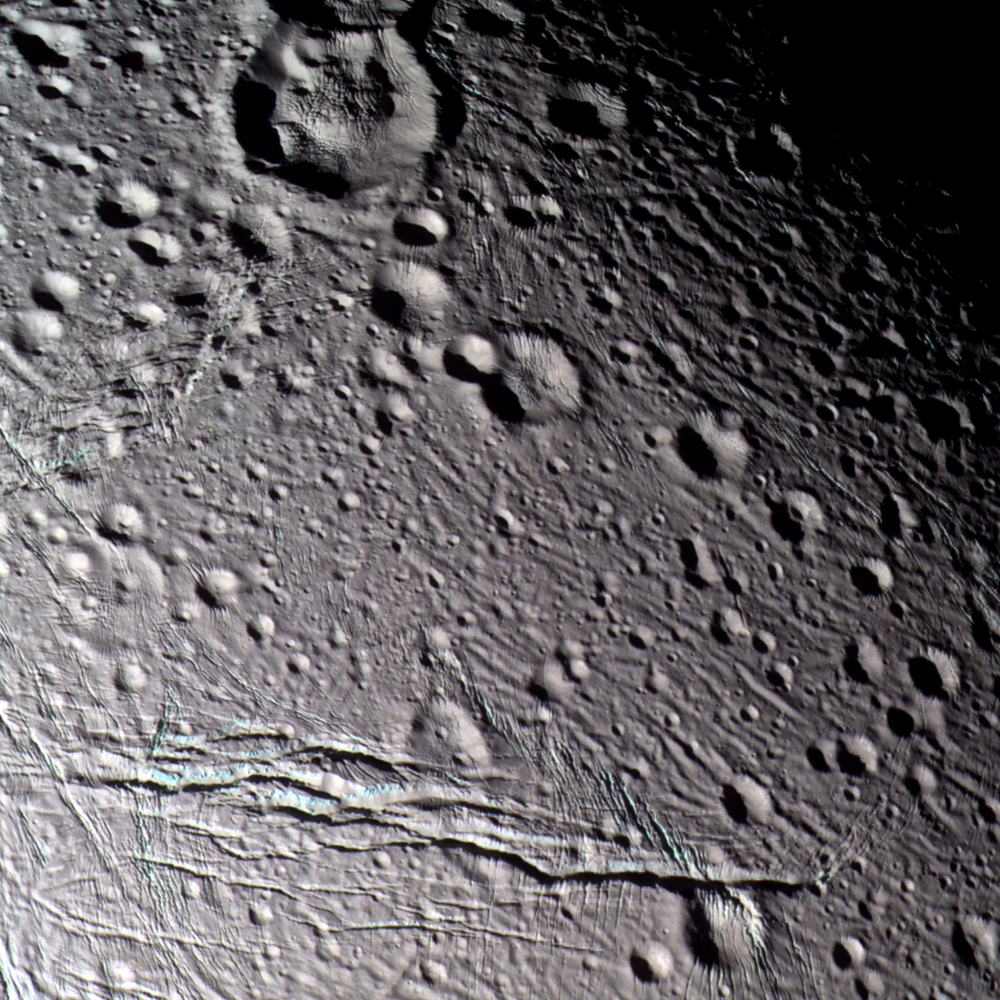

Painting on the Walls

During its closest flyby of Saturn’s wrinkled, icy moon Enceladus, Cassini obtained multi-spectral images of its cratered terrain that have been put together to create this false-color view.

To human eyes, Enceladus appears almost completely white, but false color reveals intriguing details. This view is a composite of images taken using filters sensitive to ultraviolet (centered at 338 nanometers), green (centered at 568 nanometers), and near-infrared (centered at 930 nanometers) light, and has been processed to accentuate subtle color differences. The uppermost surface of these terrains appears uniformly grey in this picture, suggesting that they are covered with materials of homogeneous composition and grain size. However, the walls of many of the fractures appear to be somewhat bluer than typical surface materials. It is possible that the difference in color identifies outcrops of solid ice on the walls of fractures, or ice with different grain-sizes, compared to powdery surface materials. It is also possible that the color identifies some compositional difference between buried ice and ice at the surface.

The surface is peppered with craters of all sizes, from the 21-kilometer (13-mile) diameter crater at the top of the image, down to tiny craters near the limit of resolution. The prominent crater at the top contains a central, domelike structure more than 11 kilometers (7 miles) in diameter. The dome, the crater–and indeed the entire scene–is sliced by a complex network of fractures ranging in width from hundreds of meters in some places, to over three kilometers (2 miles) in others.

The prominent, complex fracture in the bottom of the frame extends over 85 kilometers (53 miles) in length across the field of view. From Cassini’s oblique vantage point, the walls of the large fracture are clearly visible. A pervasive network of narrow, parallel grooves can be seen in many places in the image, and they appear to slice the surface into parallel slabs of ice approximately 500 meters (1,600 feet) in thickness.

The image has been rotated so that north is at the top of the scene. The terrain in this scene is located on the side of Enceladus that faces away from Saturn, centered on latitude 28.7 north, longitude 192.5 west.

The image was taken during Cassini’s closest-ever approach to Enceladus on March 9, 2005. It was taken with the Cassini spacecraft narrow-angle camera at a distance of approximately 21,300 kilometers (13,200 miles) from Enceladus and at a Sun-Enceladus-spacecraft, or phase, angle of 45 degrees. Resolution in the image is about 130 meters (430 feet) per pixel.

The Cassini-Huygens mission is a cooperative project of NASA, the European Space Agency and the Italian Space Agency. The Jet Propulsion Laboratory, a division of the California Institute of Technology in Pasadena, manages the mission for NASA’s Science Mission Directorate, Washington, D.C. The Cassini orbiter and its two onboard cameras were designed, developed and assembled at JPL. The imaging team is based at the Space Science Institute, Boulder, Colo.

Credit: NASA/JPL/Space Science Institute